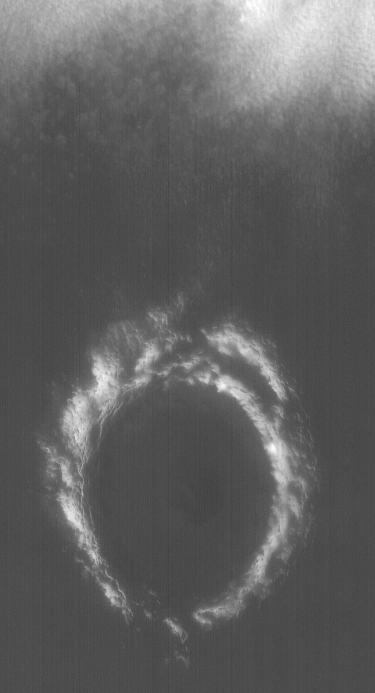

Lomonosov In Spring

26 September 2004
This blue wide angle Mars Global Surveyor (MGS) Mars Orbiter Camera (MOC) image shows the frost-covered rims of Lomonosov Crater in late martian spring. At the north (top) end of the image, low, ground-hugging fog can be seen in association with the retreating seasonal polar cap. Lomonosov Crater is about 150 km (93 mi) in diameter and located at 65°N, 9°W. The image is illuminated by sunlight from the lower left.

Credit: NASA/JPL/Malin Space Science Systems